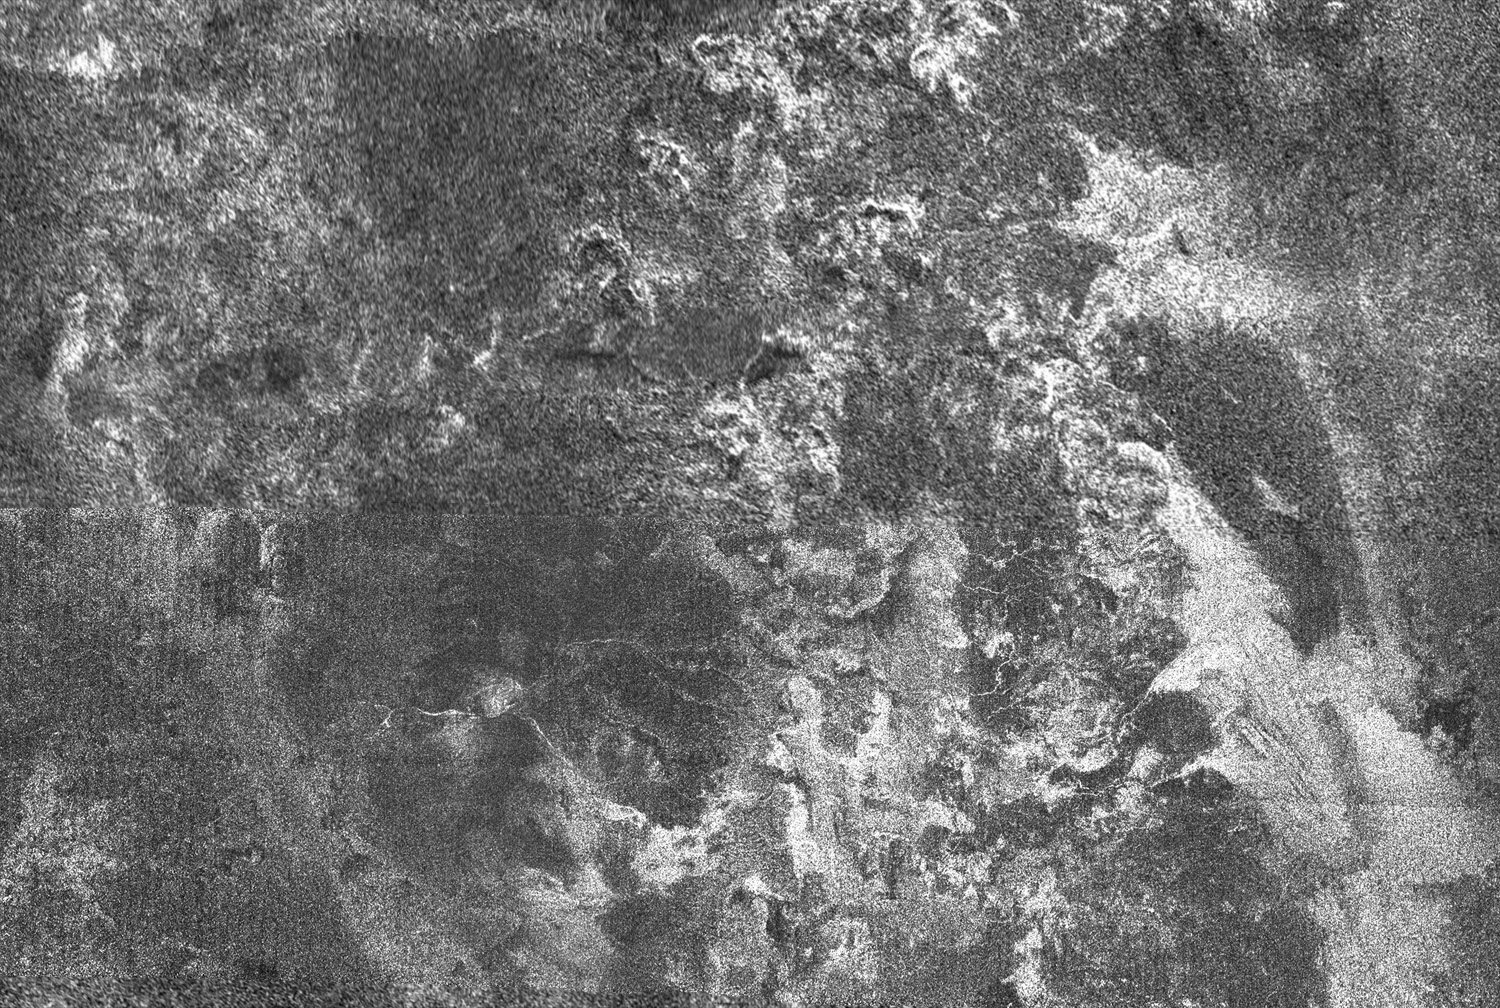

Ganesa Macula

This radar image of Titan shows Ganesa Macula, interpreted as a cryovolcano (ice volcano), and its surroundings. Cryovolcanism is thought to have been an important process on Titan and may still be happening today.

This mosaic was made from images obtained by the Cassini radar mapper on two flybys. The lower part of the image was from the flyby on Oct. 26, 2004, while the upper part was from the Jan. 13, 2007, flyby. Ganesa macula is the dark circular feature seen on the lower left of the mosaic. Bright rounded features, interpreted as cryovolcanic flows, are seen towards the top and the right of the mosaic.

This image mosaic was taken in synthetic aperture mode. The resolution of the images is approximately 350 meters (1,150 feet). North is toward the top. The image mosaic is about 570 kilometers (354 miles) wide and 390 kilometers (240 miles) high.

The Cassini-Huygens mission is a cooperative project of NASA, the European Space Agency and the Italian Space Agency. The Jet Propulsion Laboratory, a division of the California Institute of Technology in Pasadena, manages the mission for NASA’s Science Mission Directorate, Washington, D.C. The Cassini orbiter was designed, developed and assembled at JPL. The radar instrument was built by JPL and the Italian Space Agency, working with team members from the United States and several European countries.

Credit: NASA/JPL-Caltech/ASI